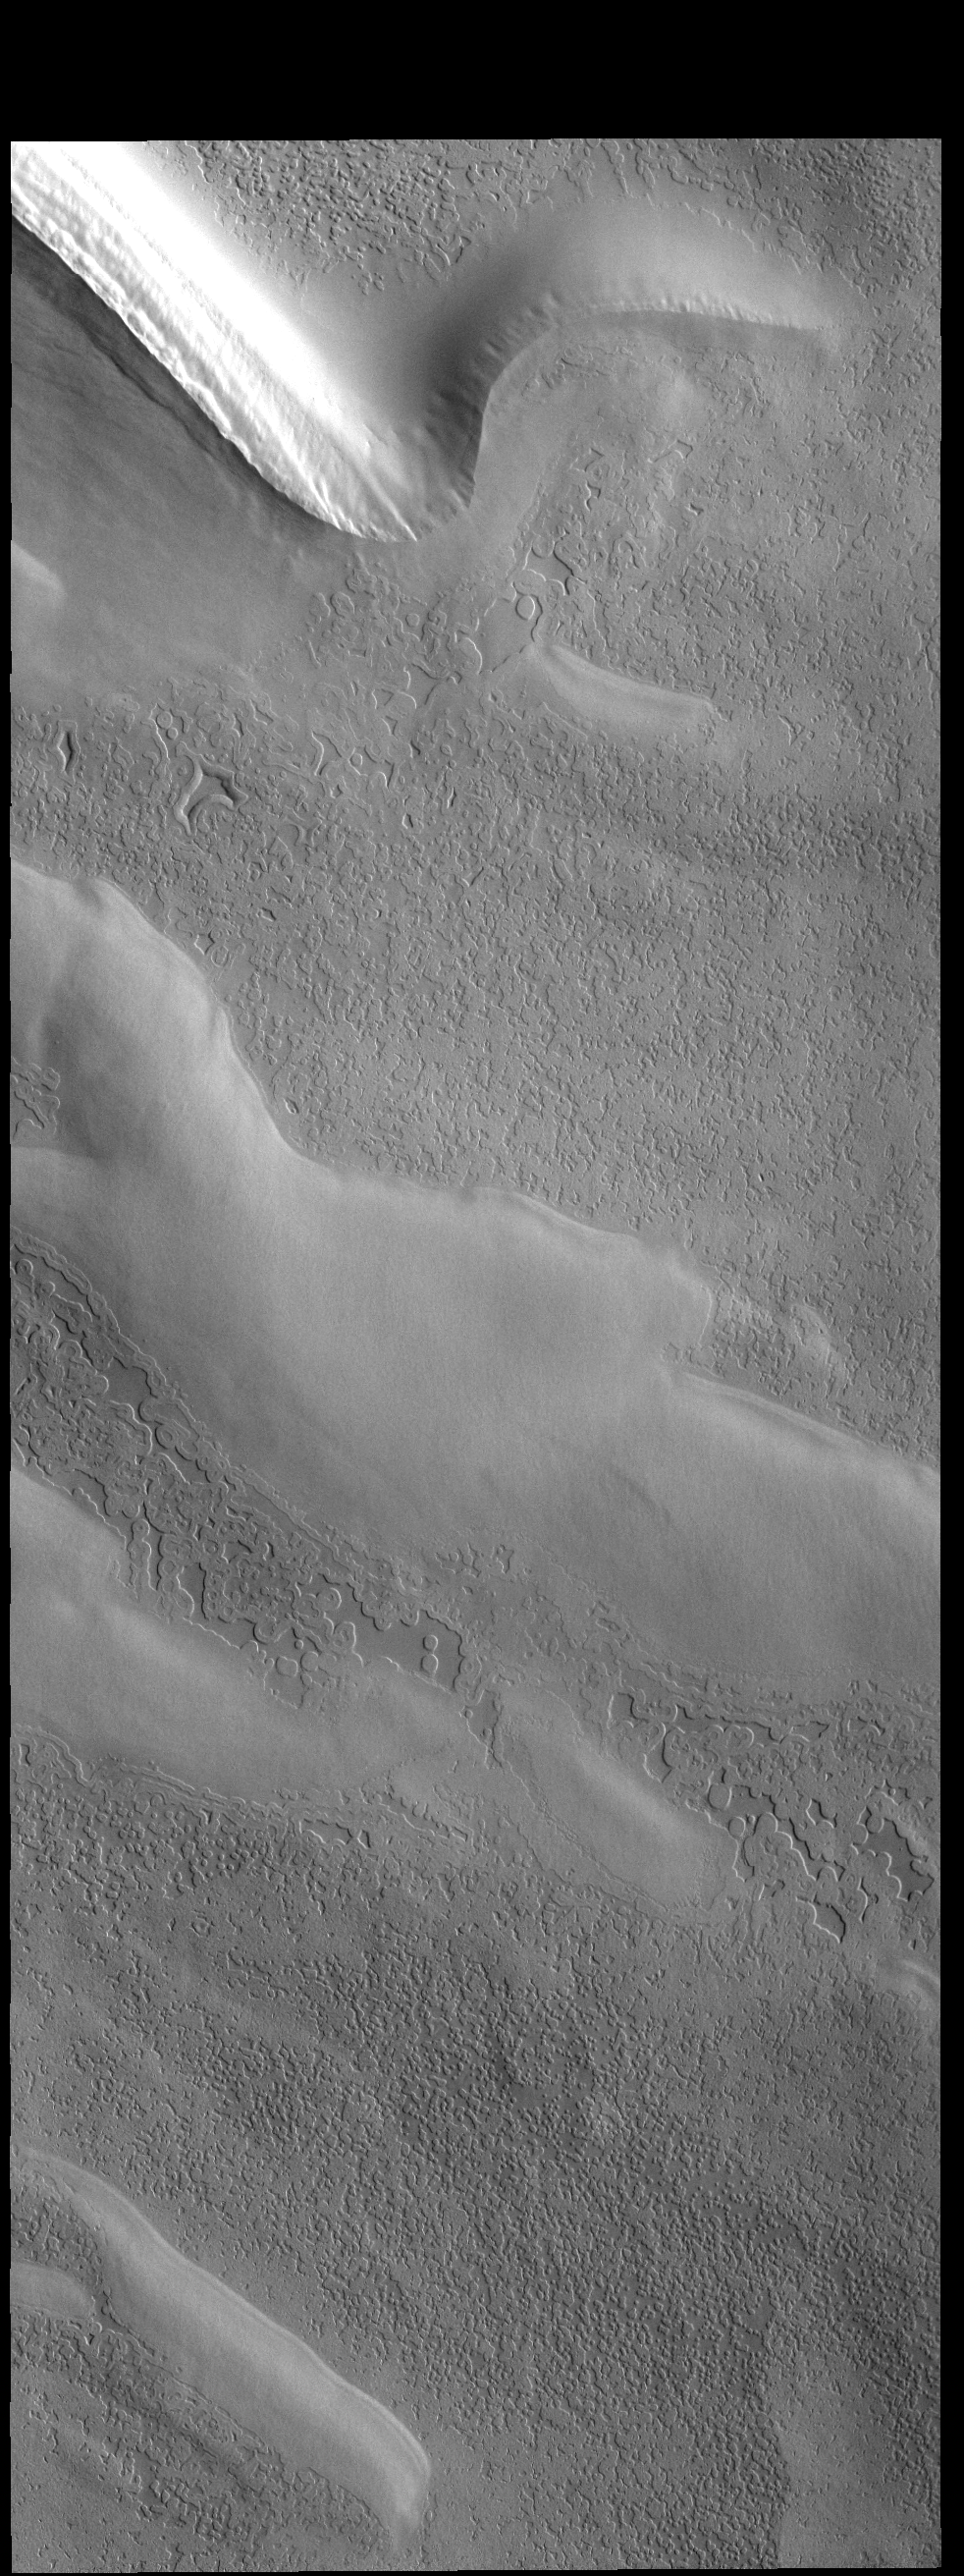

Polar Textures

This VIS image of the South Polar cap shows several different surface textures. It appears that the circular depressions (which look like swiss cheese) alter with time, appearing to lose the circular shape as the intervening walls of ice are removed.

Credit: NASA/JPL-Caltech/ASU